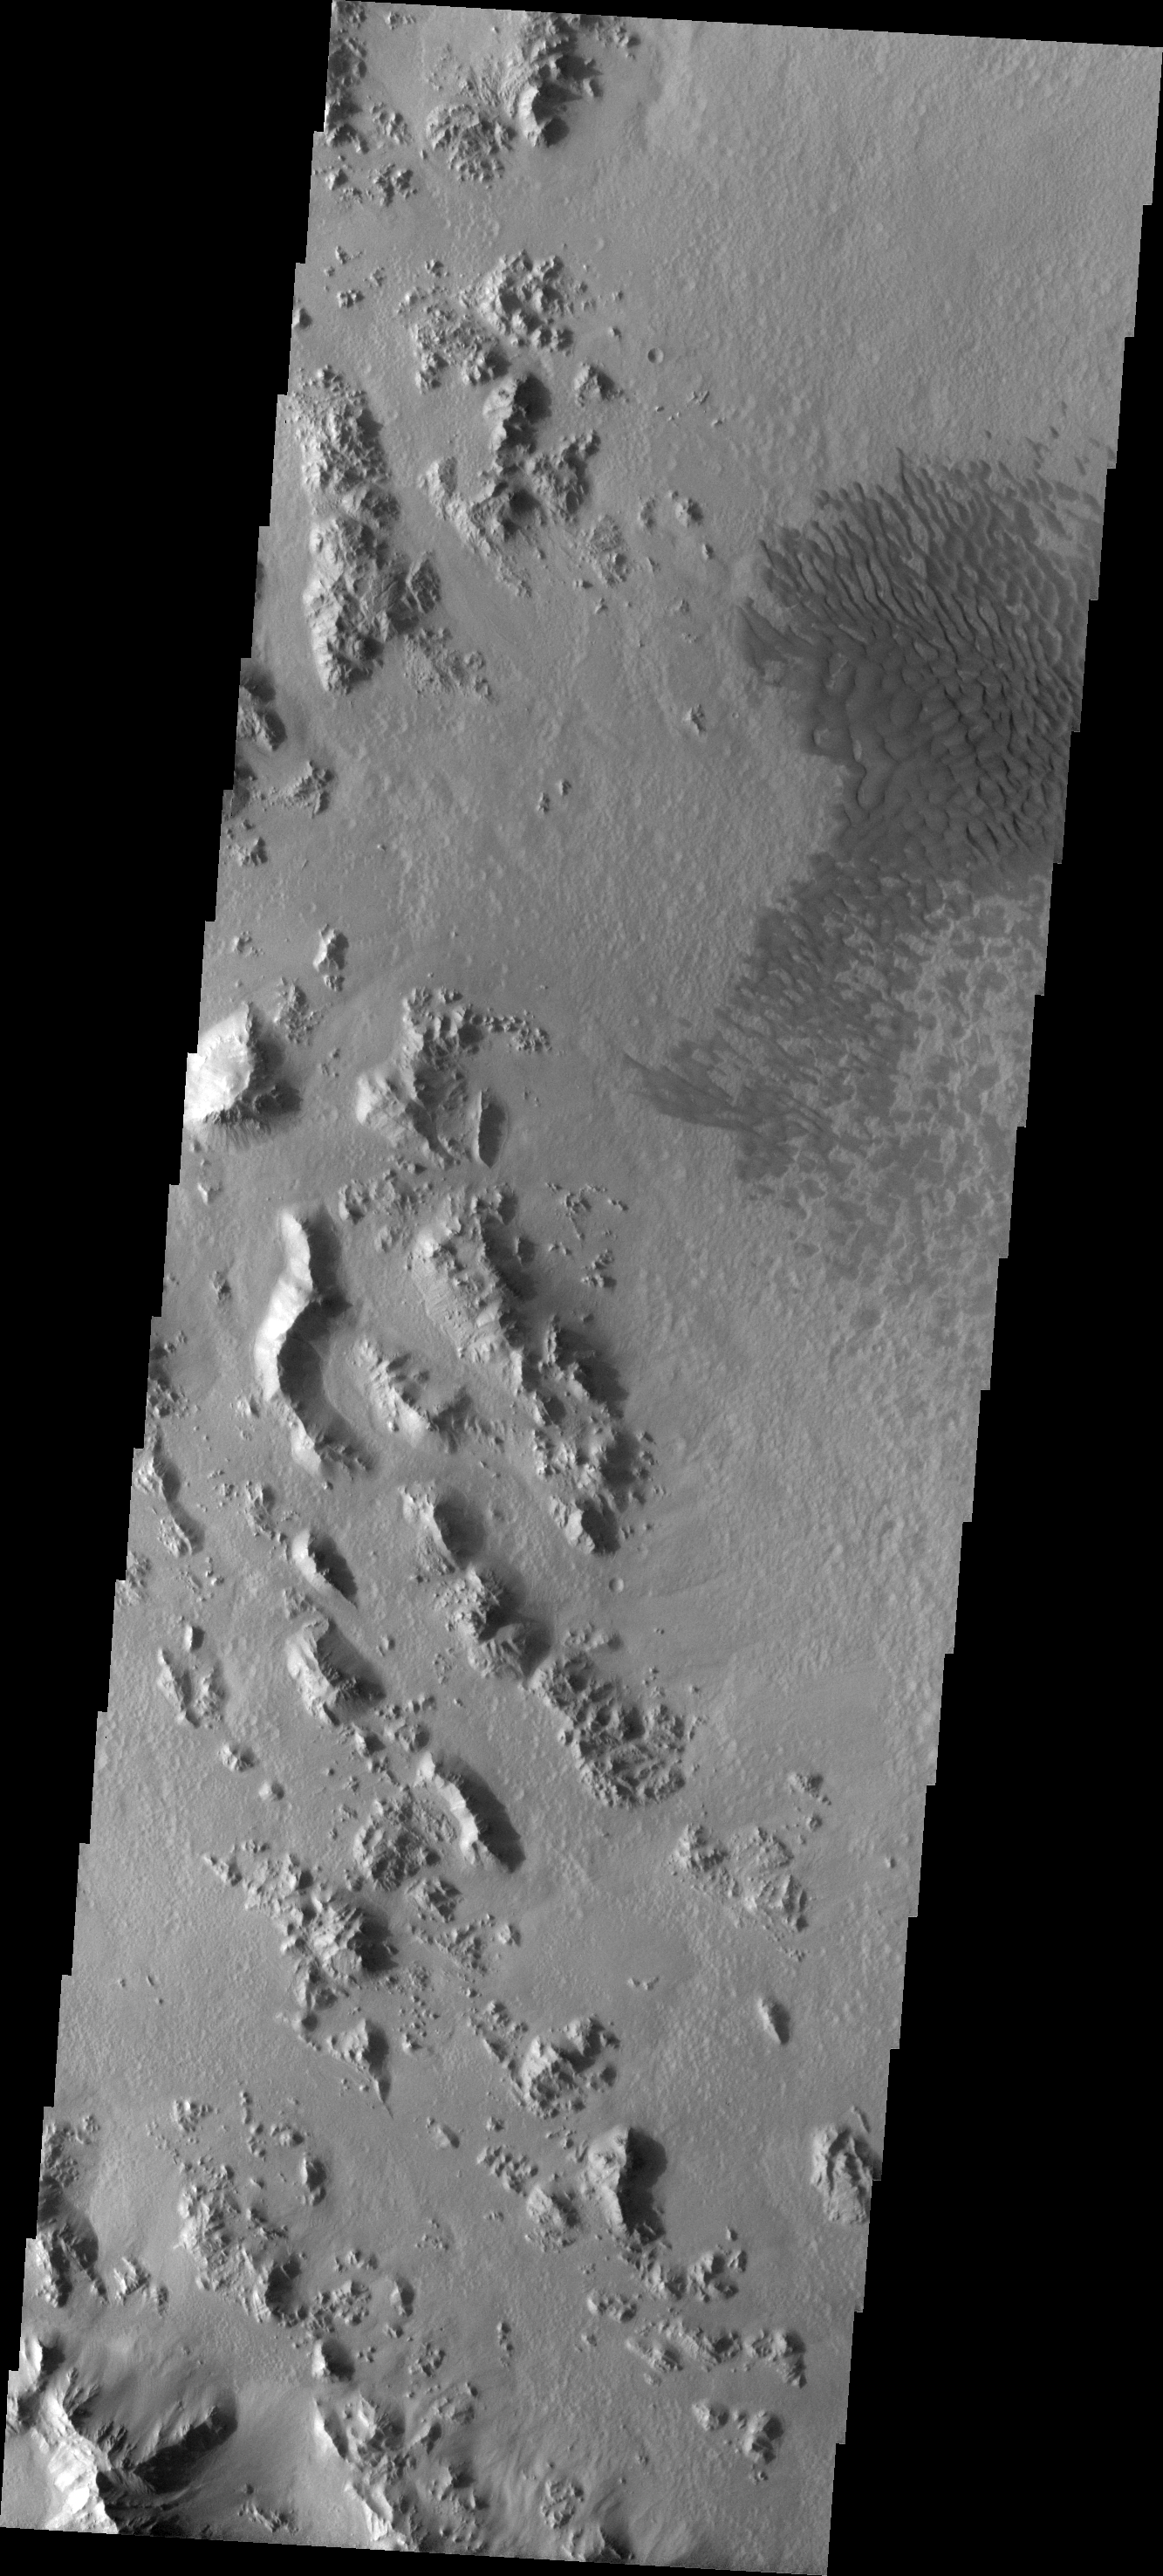

Dunes

This field of dark dunes is located on the western floor of Hale Crater.

Image information: VIS instrument. Latitude -35.8N, Longitude 322.8E. 17 meter/pixel resolution.

Please see the THEMIS Data Citation Note for details on crediting THEMIS images.

Note: this THEMIS visual image has not been radiometrically nor geometrically calibrated for this preliminary release. An empirical correction has been performed to remove instrumental effects. A linear shift has been applied in the cross-track and down-track direction to approximate spacecraft and planetary motion. Fully calibrated and geometrically projected images will be released through the Planetary Data System in accordance with Project policies at a later time.

NASA’s Jet Propulsion Laboratory manages the 2001 Mars Odyssey mission for NASA’s Office of Space Science, Washington, D.C. The Thermal Emission Imaging System (THEMIS) was developed by Arizona State University, Tempe, in collaboration with Raytheon Santa Barbara Remote Sensing. The THEMIS investigation is led by Dr. Philip Christensen at Arizona State University. Lockheed Martin Astronautics, Denver, is the prime contractor for the Odyssey project, and developed and built the orbiter. Mission operations are conducted jointly from Lockheed Martin and from JPL, a division of the California Institute of Technology in Pasadena.

Credit: NASA/JPL/ASU